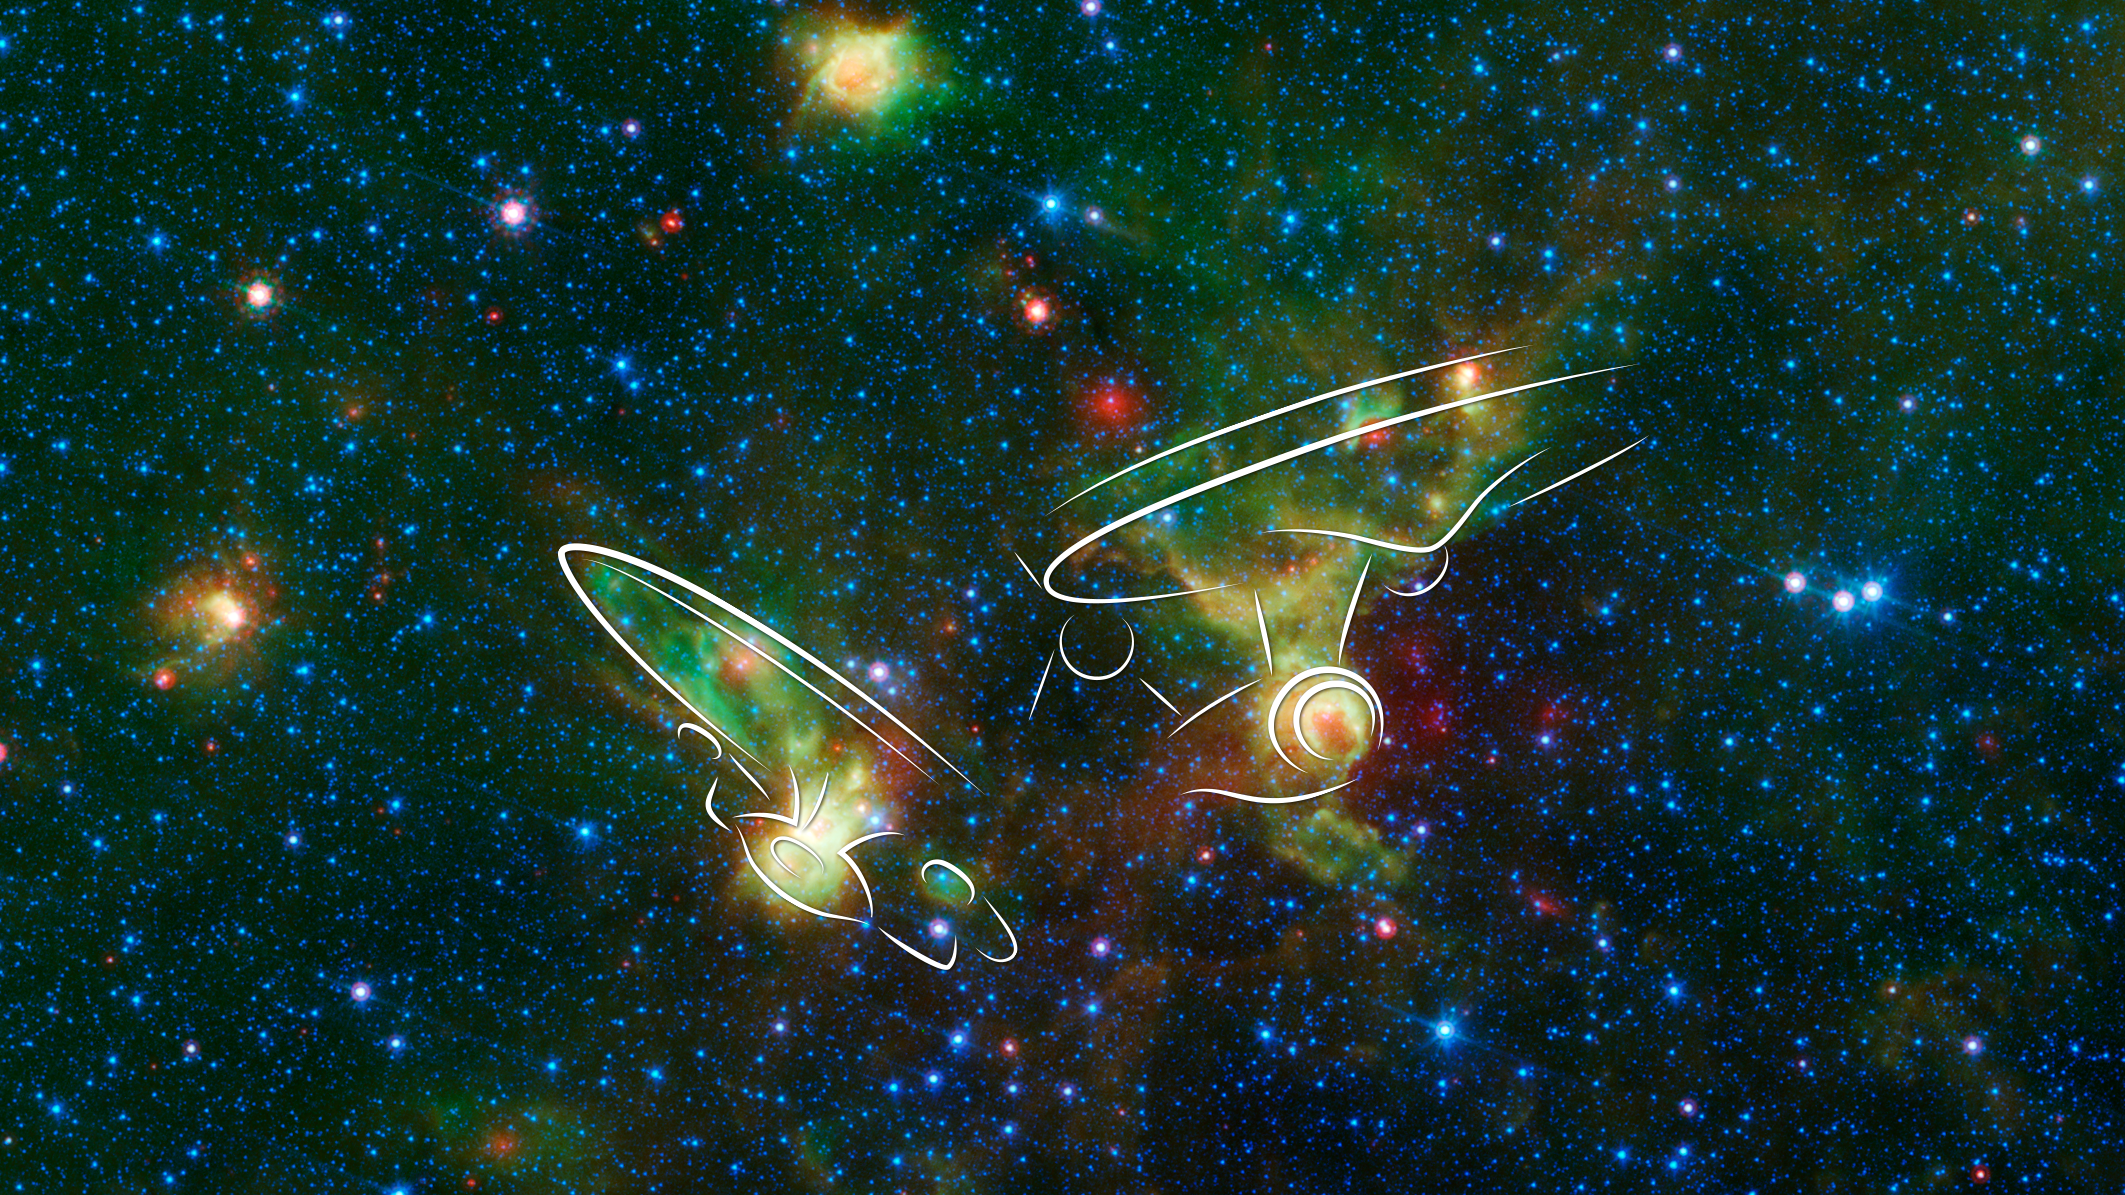

'Enterprise' Nebulae Seen by Spitzer (annotated)

Just in time for the 50th anniversary of the TV series "Star Trek," which first aired September 8th,1966, a new infrared image from NASA's Spitzer Space Telescope may remind fans of the historic show.

Since ancient times, people have imagined familiar objects when gazing at the heavens. There are many examples of this phenomenon, known as pareidolia, including the constellations and the well-known nebulae named Ant, Stingray and Hourglass.

On the right of the image, the sketch shows hints of the saucer and hull of the original USS Enterprise, captained by James T. Kirk, as if it were emerging from a dark nebula. To the left, its "Next Generation" successor, Jean-Luc Picard's Enterprise-D, flies off in the opposite direction.

Astronomically speaking, the region pictured in the image falls within the disk of our Milky Way galaxy and displays two regions of star formation hidden behind a haze of dust when viewed in visible light. Spitzer's ability to peer deeper into dust clouds has revealed a myriad of stellar birthplaces like these, which are officially known only by their catalog numbers, IRAS 19340+2016 and IRAS 19343+2026.

Trekkies, however, may prefer using the more familiar designations NCC-1701 and NCC-1701-D. Fifty years after its inception, Star Trek still inspires fans and astronomers alike to boldly explore where no one has gone before.

This image was assembled using data from Spitzer's biggest surveys of the Milky Way, called GLIMPSE and MIPSGAL. Light with a wavelength of 3.5 microns is shown in blue, 8.0 microns in green, and 24 microns in red. The green colors highlight organic molecules in the dust clouds, illuminated by starlight. Red colors are related to thermal radiation emitted from the very hottest areas of dust.

Credit: NASA/JPL-Caltech